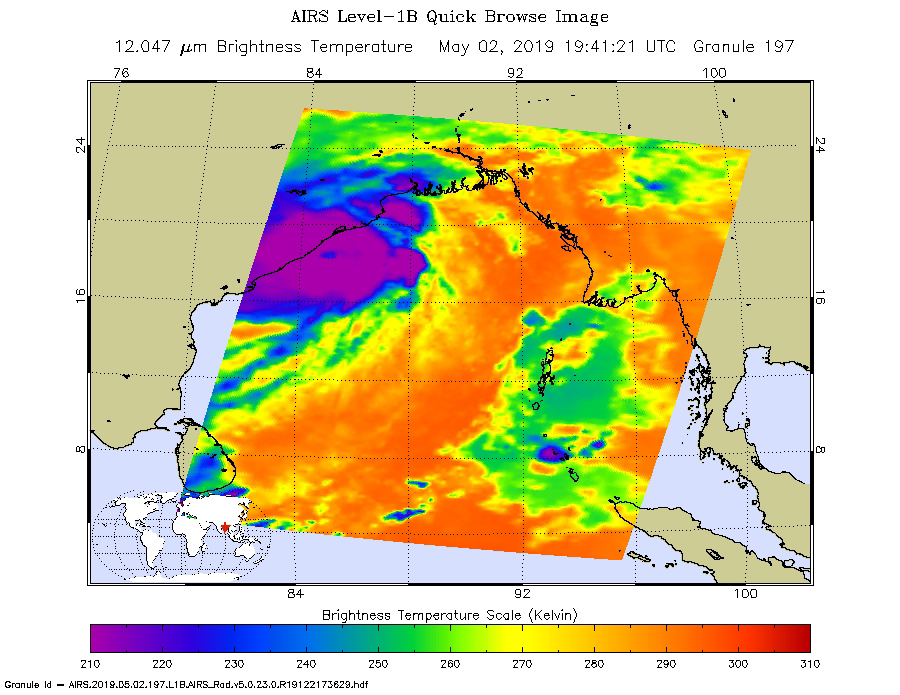

NASA’s AIRS Images Cyclone Fani Before Landfall

This image shows Tropical Cyclone Fani just off the east coast of India in the Bay of Bengal. NASA’s Atmospheric Infrared Sounder (AIRS) collected the image at about 1 p.m. PDT (4 p.m. EDT) today, May 2. At the time, the cyclone’s wind speeds were equivalent to a Category 4 hurricane, with maximum sustained winds of 155 mph (249 kph) and gusts of up to 190 mph (306 kph), according to the Joint Typhoon Warning Center. The cyclone is expected to make landfall on Friday, May 3.

AIRS, in conjunction with the Advanced Microwave Sounding Unit (AMSU), senses emitted infrared and microwave radiation from Earth to provide a 3D look at weather and climate.

The infrared image shows temperatures of the clouds or surface. The large purple area indicates very cold clouds carried high into the atmosphere by deep thunderstorms. Warmer areas, including the eye of the cyclone, are shown in blue. Shallower rain clouds appear green, while the orange areas represent mostly cloud-free air moving away from the storm.

Launched into orbit in 2002, the AIRS and AMSU instruments fly onboard NASA’s Aqua spacecraft and are managed by the agency’s Jet Propulsion Laboratory in Pasadena, California, under contract with NASA. JPL is a division of Caltech in Pasadena.

Credit: NASA/JPL-Caltech AIRS Project